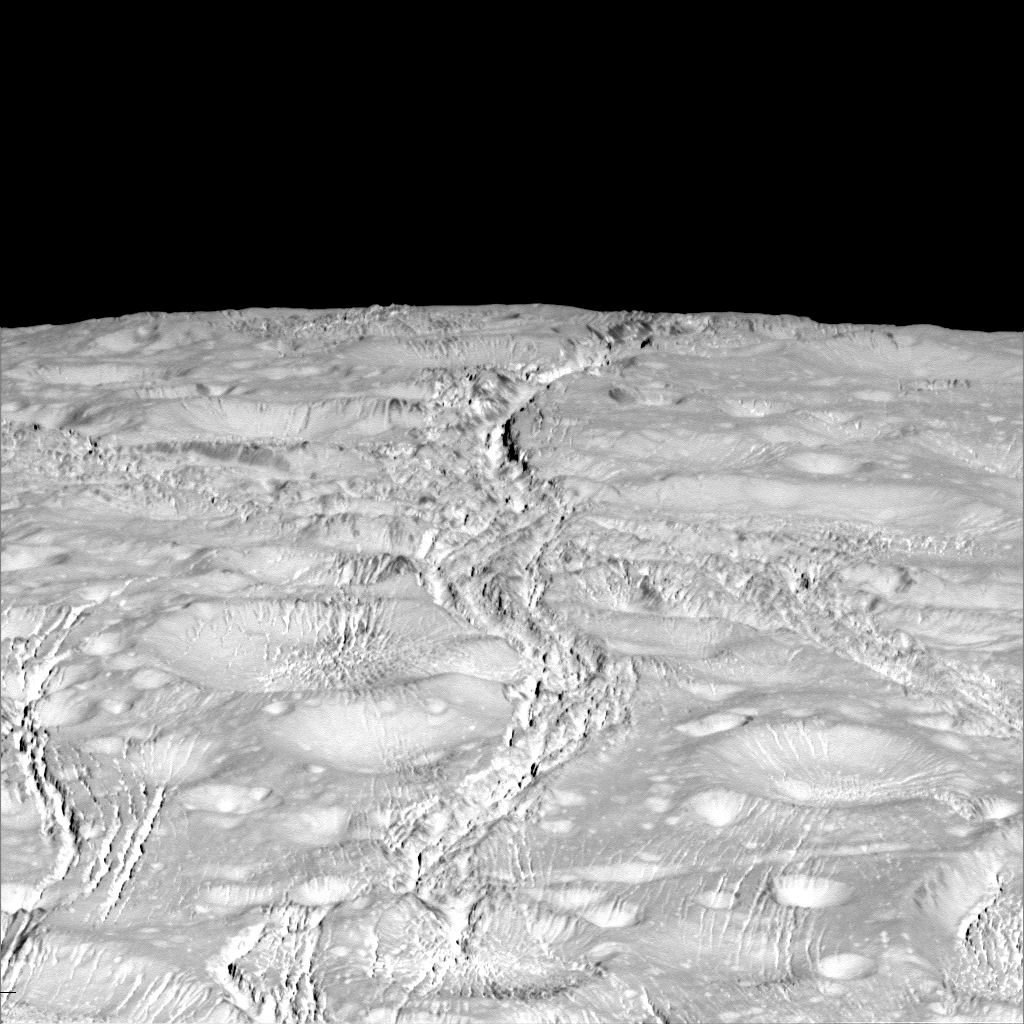

A Fractured Pole

NASA’s Cassini spacecraft zoomed by Saturn’s icy moon Enceladus on Oct. 14, 2015, capturing this stunning image of the moon’s north pole. A companion view from the wide-angle camera (PIA20010) shows a zoomed out view of the same region for context.

Scientists expected the north polar region of Enceladus to be heavily cratered, based on low-resolution images from the Voyager mission, but high-resolution Cassini images show a landscape of stark contrasts. Thin cracks cross over the pole — the northernmost extent of a global system of such fractures. Before this Cassini flyby, scientists did not know if the fractures extended so far north on Enceladus.

North on Enceladus is up. The image was taken in visible green light with the Cassini spacecraft narrow-angle camera.

The view was acquired at a distance of approximately 4,000 miles (6,000 kilometers) from Enceladus and at a Sun-Enceladus-spacecraft, or phase, angle of 9 degrees. Image scale is 115 feet (35 meters) per pixel.

The Cassini mission is a cooperative project of NASA, ESA (the European Space Agency) and the Italian Space Agency. The Jet Propulsion Laboratory, a division of the California Institute of Technology in Pasadena, manages the mission for NASA’s Science Mission Directorate, Washington. The Cassini orbiter and its two onboard cameras were designed, developed and assembled at JPL. The imaging operations center is based at the Space Science Institute in Boulder, Colorado.

Credit: NASA/JPL-Caltech/Space Science Institute